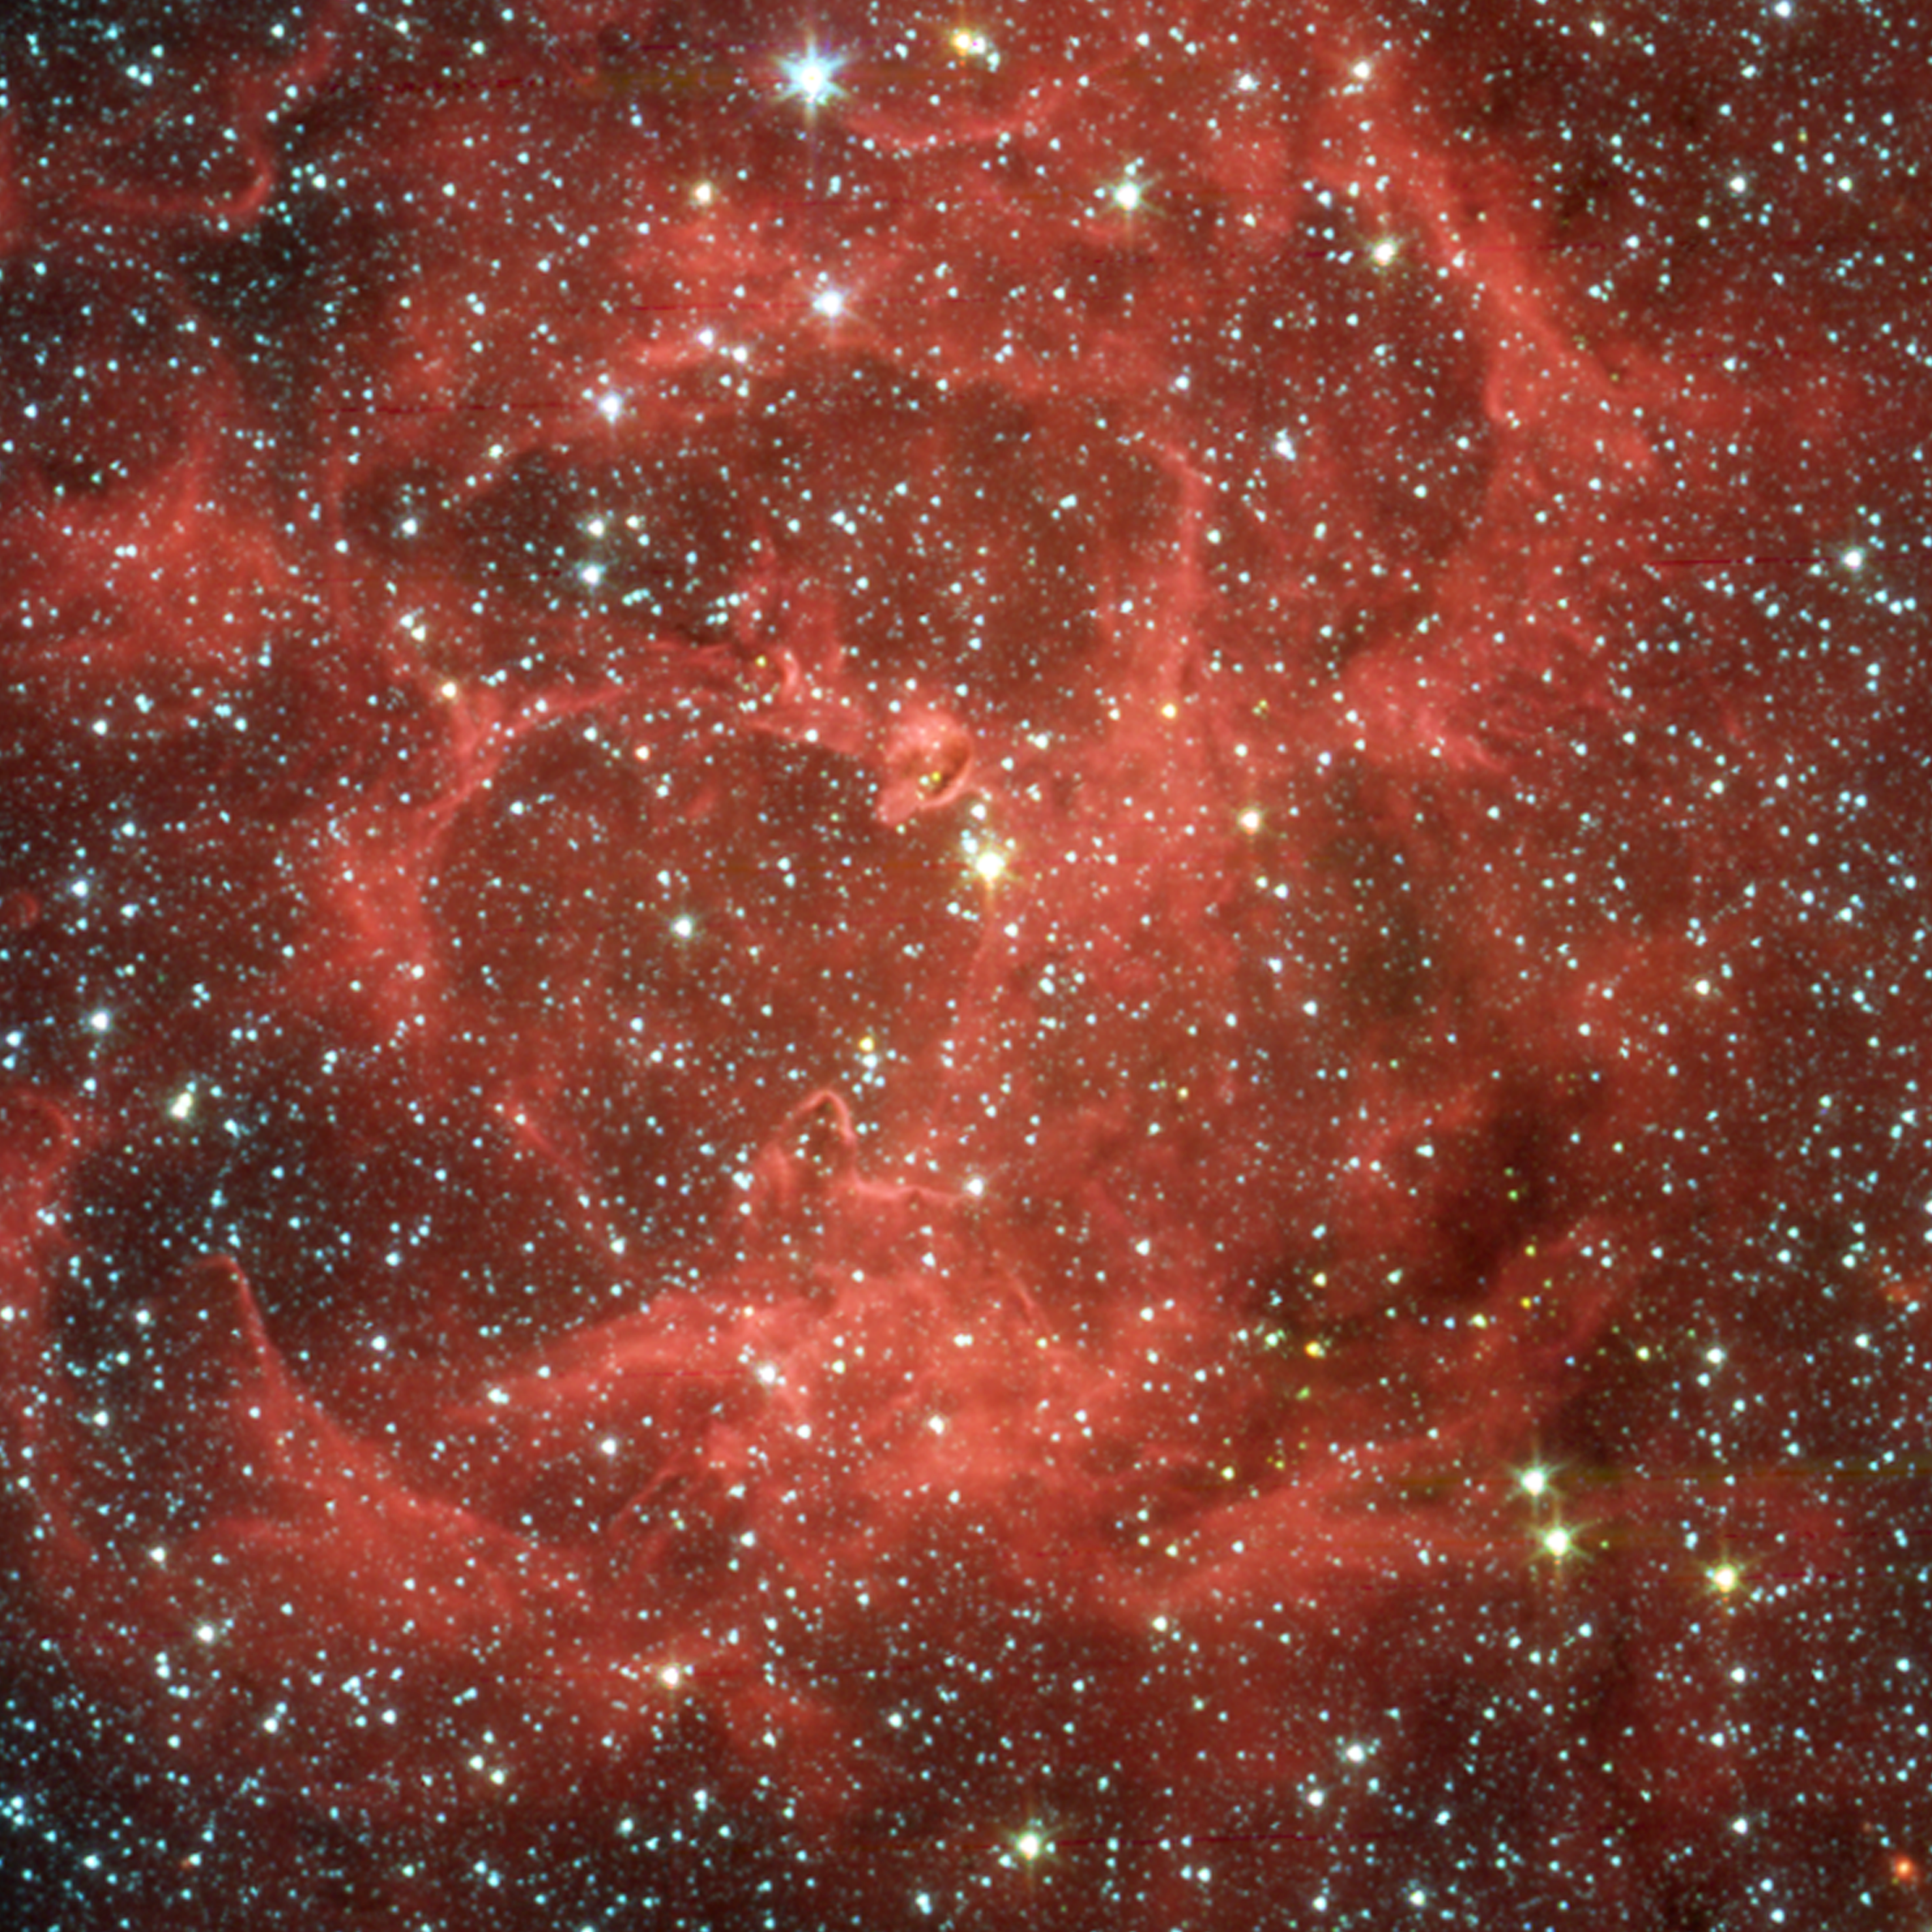

Spitzer/IRAC Image of the Trifid Nebula

This image shows a close-up infrared view from NASA's Spitzer Space Telescope of the glowing Trifid Nebula, a giant star-forming cloud of gas and dust located 5,400 light-years away in the constellation Sagittarius.Data of this same region from the Institute for Radioastronomy millimeter telescope in Spain revealed four dense knots, or cores, of dust, which are "incubators" for embryonic stars. Astronomers thought these cores were not yet ripe for stars, until Spitzer spotted the warmth of rapidly growing massive embryos tucked inside.These embryos are revealed in the false-color Spitzer picture, taken by the telescope's infrared array camera (IRAC). Spitzer found clusters of embryos in two of the cores and only single embryos in the other two. This is one of the first times that multiple embryos have been observed in individual cores at this early stage of stellar development.

In this false-color image, light from 3.6 microns is red, 4.5 microns is green, 5.8 microns is orange and 8 microns is red.

Credit: NASA/JPL-Caltech/J. Rho (SSC/Caltech)